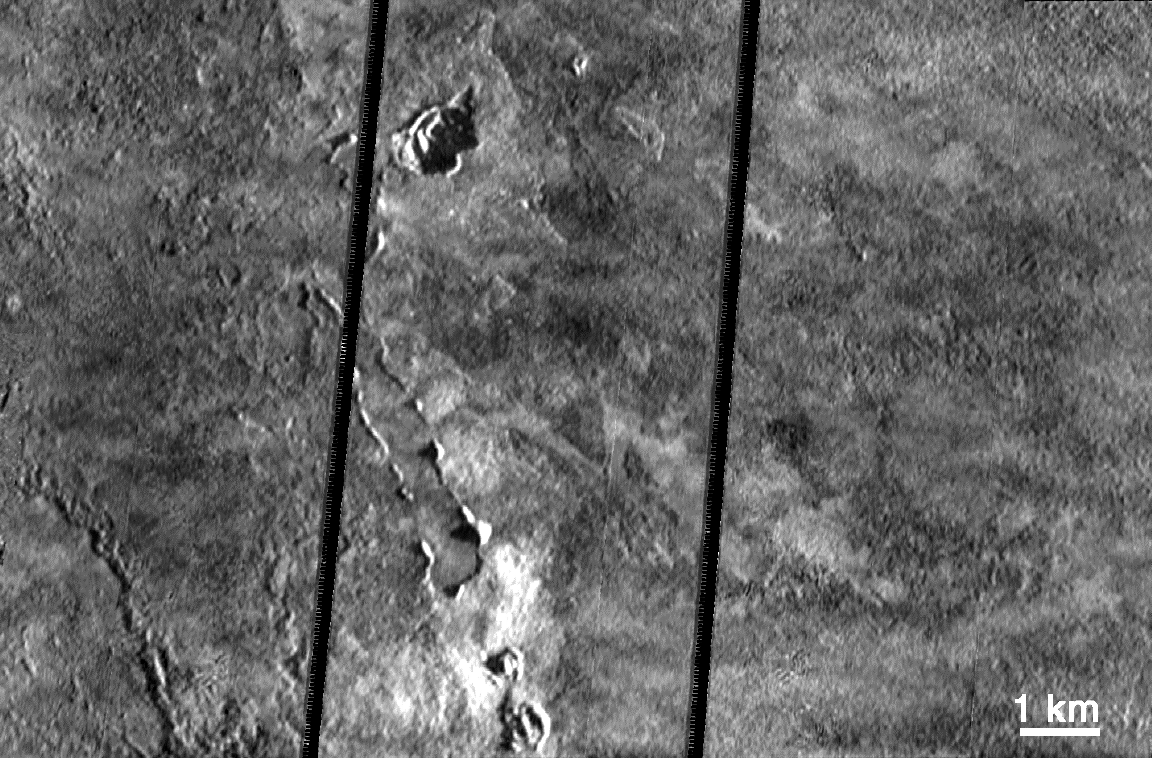

1997 Lava Flows Near Pillan Patera, Io

This very high resolution (19 meters, or about 21 yards, per picture element) mosaic shows the complex collection of lava flows, pits, domes, and possibly rafted plates of lava on Io. The images were taken by NASA’s Galileo spacecraft on October 11, 1999 during its 24th orbit. The observation targeted a 70-kilometer (44-mile) long lava flow that erupted from Pillan Patera in June 1997. Rafted plates like those that appear in this image are also seen on Earth and Mars; they may indicate that the lava was flowing rapidly enough to rip apart the crust as it formed. Galileo scientists believe that most of these lava flows, which cover about 400square kilometers (160 square miles), were emplaced in about two weeks. A shadow that appears to be cast by the edge of an individual lava flow (lower left) indicates that the flow is 10 meters, or yards, thick.

The pits and domes, which range from a few tens of meters to many hundreds of meters in scale, are more difficult to explain. One possibility is that these are the result of interactions between the hot lava and Io’s volatile-rich surface. Such vents are observed on Earth when lava flows interact with ground water or ice far from the actual source of the lava.

A joint observation of Pillan on June 27, 1996 by Galileo’s onboard camera and near-infrared mapping spectrometer provided a temperature estimate forth lava of 1,900 Kelvins (3,900 degrees Fahrenheit), hundreds of degrees hotter than terrestrial eruptions. Although the lava flows have cooled significantly since then, they were still warm at the time of these observations.

North is to the top of the picture and the Sun illuminates the surface from the right. The images were taken on October 11, 1999 at a distance of 1,900 kilometers (1,200 miles) from Io. The large doses of radiation to which the spacecraft is subjected each time it passes close to Jupiter caused a problem with Galileo’s camera, which resulted in scrambling of these images. Engineers at NASA’s Jet Propulsion Laboratory, Pasadena, CA, were able to reconstruct the images, but black stripes remain where some data could not be recovered.

JPL manages the mission for NASA’s Office of Space Science, Washington, D.C. JPL is a division of the California Institute of Technology, Pasadena, CA.

Credit: NASA/JPL/University of Arizona